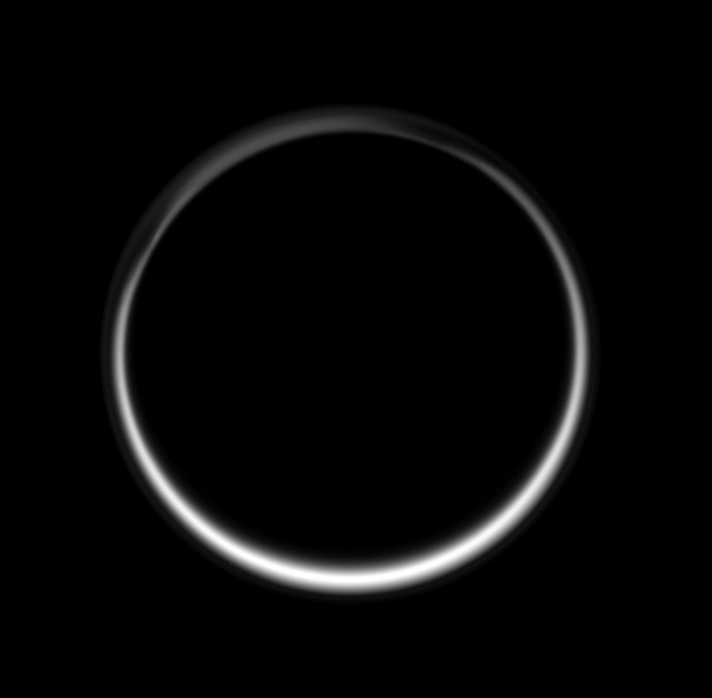

Ring of Twilight

This celestial circle of light is produced by the glow of sunlight scattered through the periphery of Titan’s atmosphere as the Sun is occulted by Titan. It is the sum of all the sunsets and sunrises taking place on Titan at once.

The intriguing structure of Titan’s north polar “hood” can be seen at upper left. A thin, detached, high-altitude global haze layer encircles the moon.

North on Titan (5,150 kilometers, 3,200 miles across) is up and rotated 23 degrees to the left.

The image was taken in visible blue light with the Cassini spacecraft wide-angle camera on June 29, 2007. The view was obtained at a distance of approximately 210,000 kilometers (131,000 miles) from Titan and at a Sun-Titan-spacecraft, or phase, angle of 167 degrees. Image scale is 12 kilometers (8 miles) per pixel.

The Cassini-Huygens mission is a cooperative project of NASA, the European Space Agency and the Italian Space Agency. The Jet Propulsion Laboratory, a division of the California Institute of Technology in Pasadena, manages the mission for NASA’s Science Mission Directorate, Washington, D.C. The Cassini orbiter and its two onboard cameras were designed, developed and assembled at JPL. The imaging operations center is based at the Space Science Institute in Boulder, Colo.

Credit: NASA/JPL/Space Science Institute